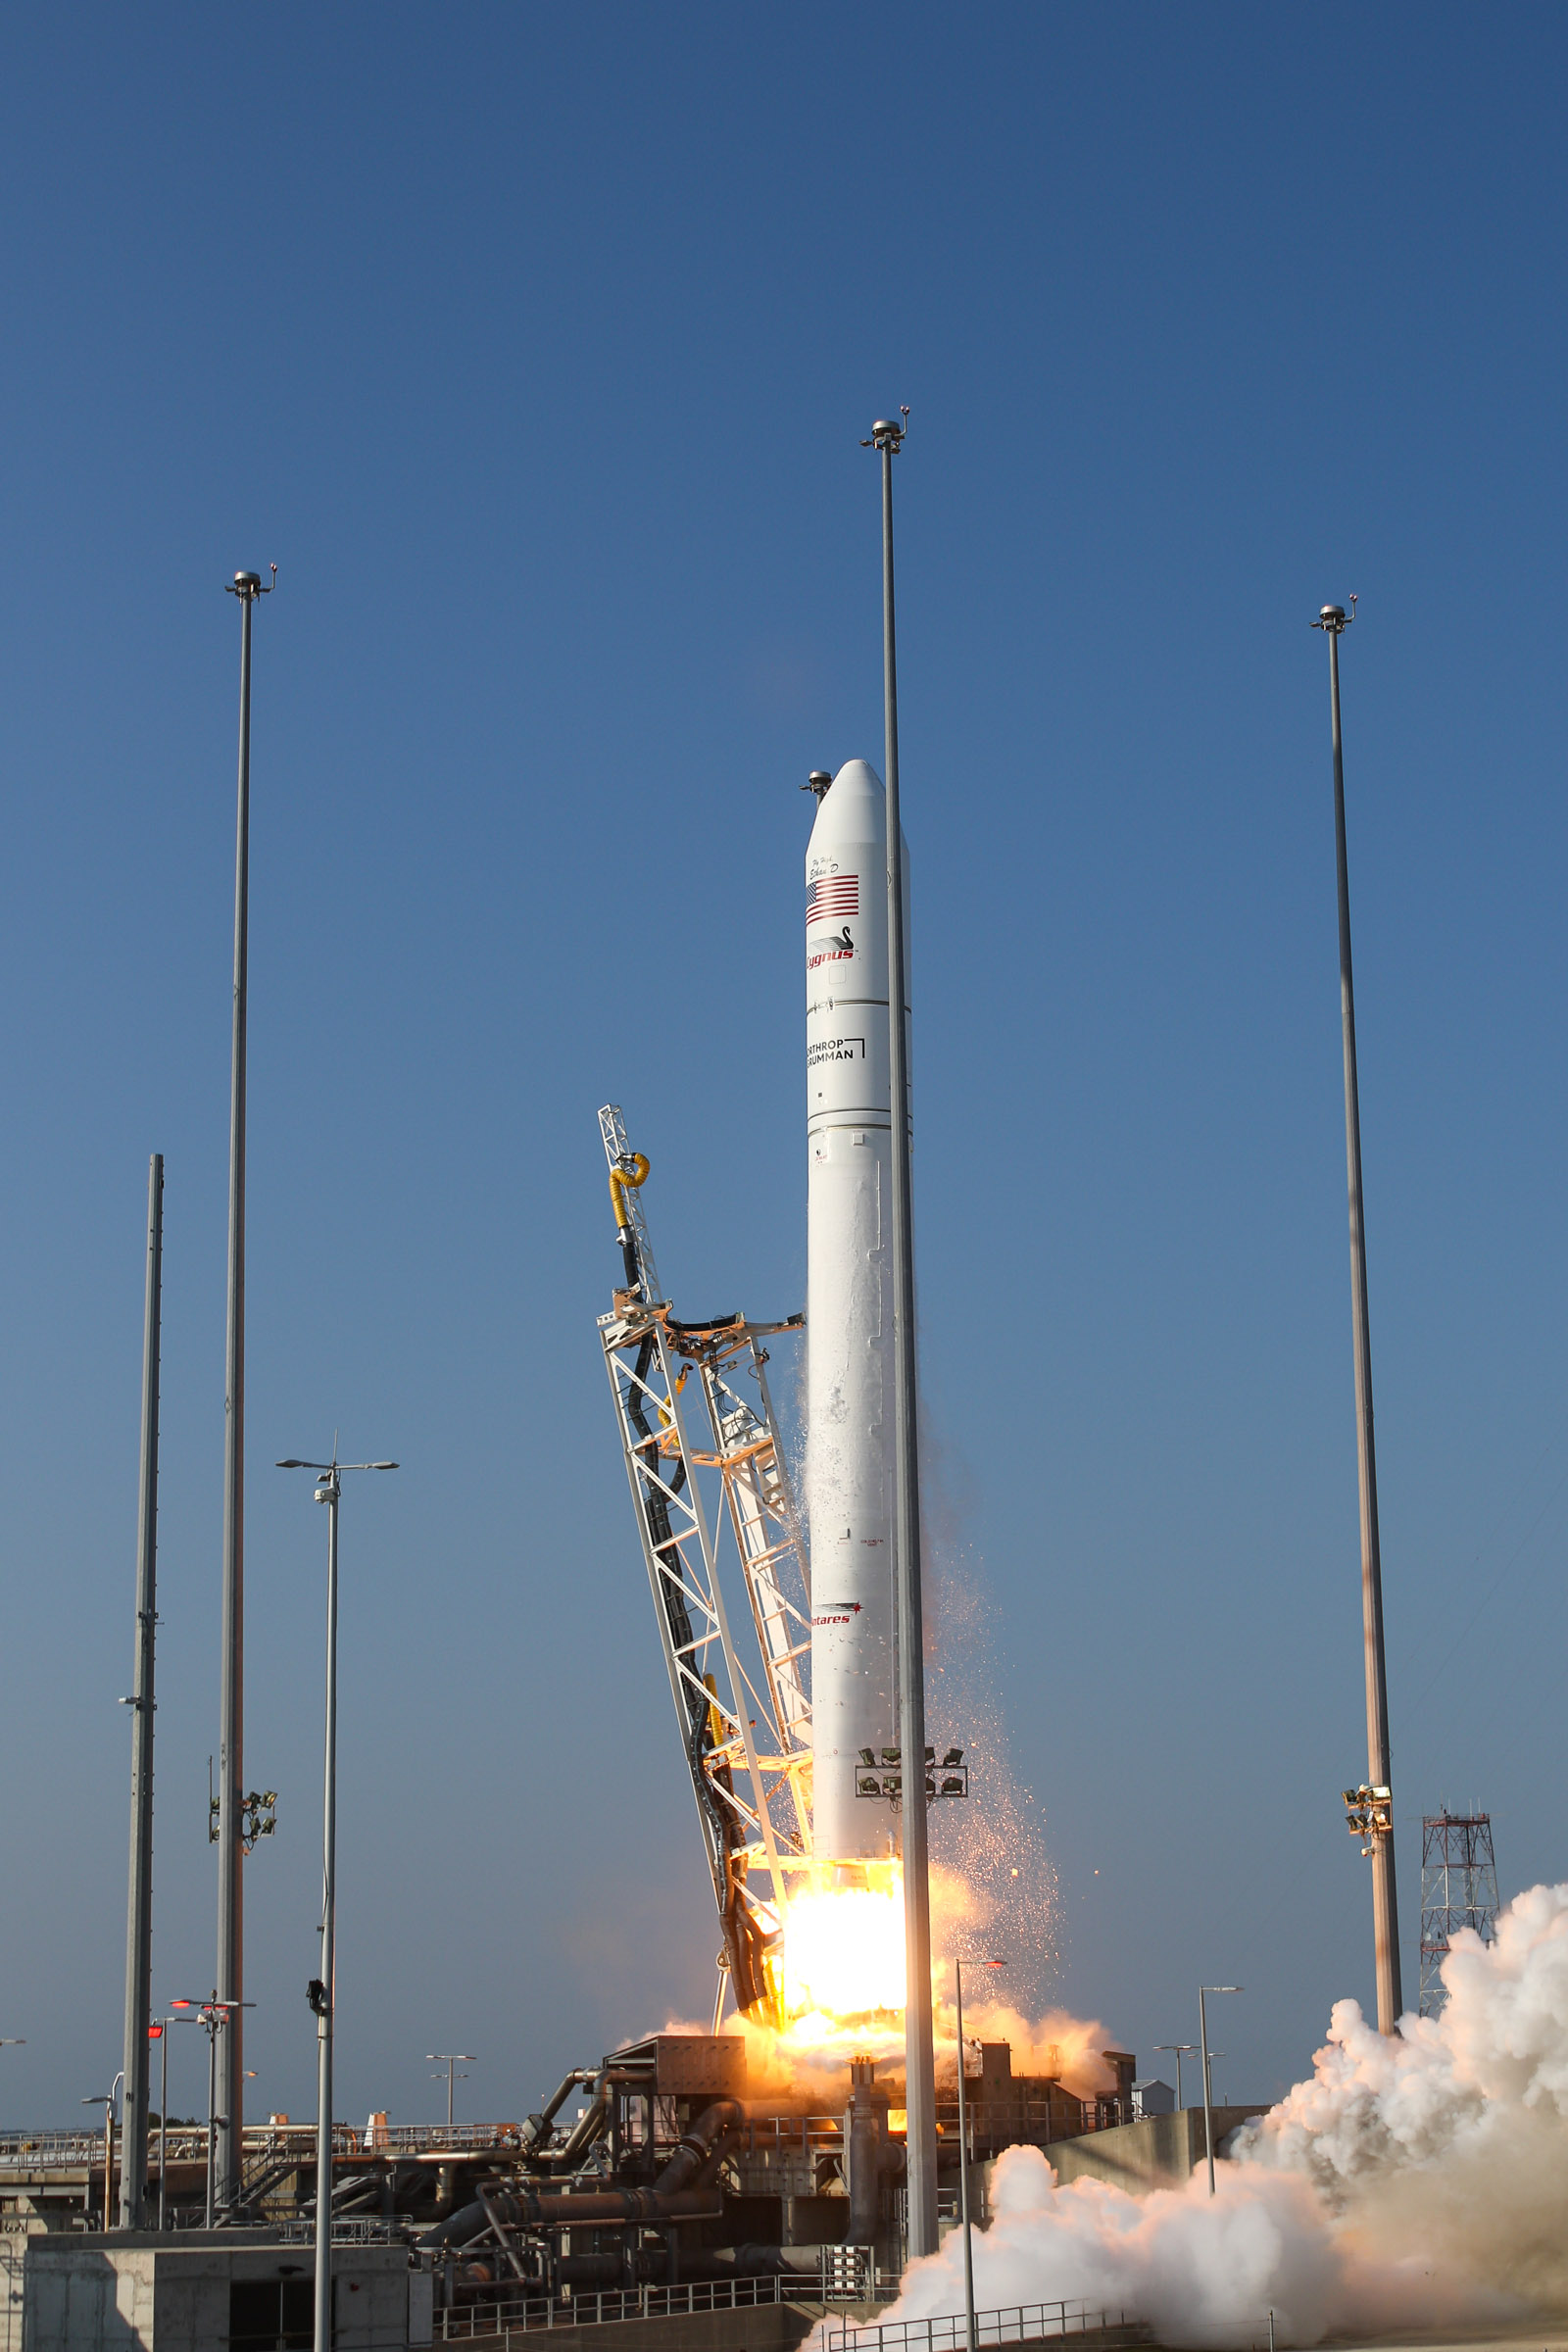

A Northrop Grumman Antares rocket, with the company’s Cygnus spacecraft onboard, launches at 6:01 p.m. EDT, Tuesday, Aug. 10, 2021, from the Mid Atlantic Regional Spaceport’s Pad-0A, at NASA's Wallops Flight Facility in Virginia. Northrop Grumman's 16th contracted cargo resupply mission for NASA to the International Space Station is carrying nearly 8,200 pounds of science and research, crew supplies and vehicle hardware to the orbital laboratory and its crew.

Credit: NASA Wallops/Brian Bonsteel